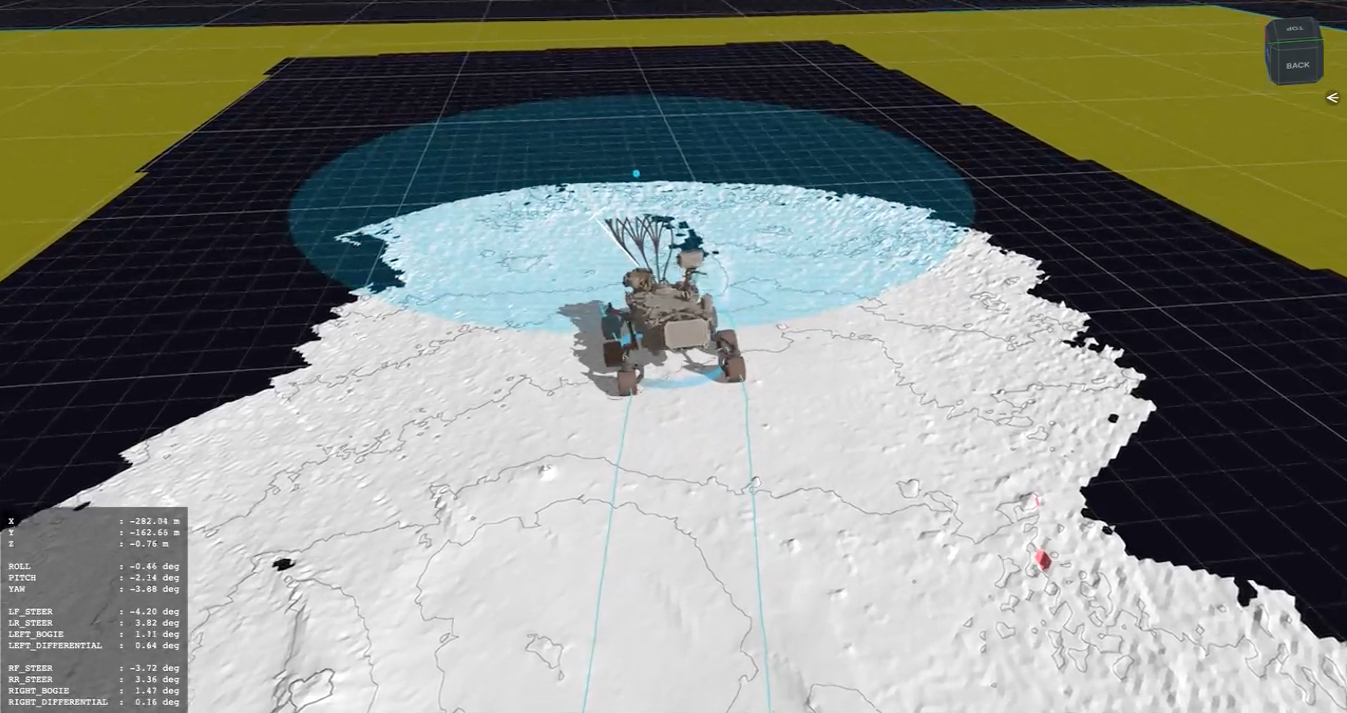

Computer Simulation of Perseverance’s First Autonav Drive

This computer animation shows a replay of telemetry from NASA’s Perseverance Mars rover as it carried out its first drive using AutoNav, it’s auto-navigation feature, which allows it to avoid rocks and other hazards without input from engineers back on Earth. The rover’s progress here has been sped up by 50 times. The entire drive was roughly 102 feet (31 meters) and took 45 minutes.

The terrain is created from height maps, which is how the rover navigates surrounding terrain. The map is created incrementally from stereo imagery taken from the rover’s navigation cameras. Auto-navigation software uses a height map to evaluate possible drive paths for safety. The paths are represented by arcs emanating from the front of the rover. Different-colored arcs denote different results of the hazard evaluation.

Blue arcs represent arcs that failed due to “wheel drop,” where the terrain could allow for a wheel to fall more than a certain height. Pink arcs fail the belly-pan clearance check, where the terrain is at risk of high-centering the rover. Yellow arcs fail by driving onto unknown terrain. Gray arcs are safe. The white arc is the actual path selected by auto-navigation.
A key objective for Perseverance’s mission on Mars is astrobiology, including the search for signs of ancient microbial life. The rover will characterize the planet’s geology and past climate, pave the way for human exploration of the Red Planet, and be the first mission to collect and cache Martian rock and regolith (broken rock and dust).

Subsequent NASA missions, in cooperation with ESA (European Space Agency), would send spacecraft to Mars to collect these sealed samples from the surface and return them to Earth for in-depth analysis.

The Mars 2020 Perseverance mission is part of NASA’s Moon to Mars exploration approach, which includes Artemis missions to the Moon that will help prepare for human exploration of the Red Planet.

JPL, which is managed for NASA by Caltech in Pasadena, California, built and manages operations of the Perseverance rover.

Credit: NASA/JPL-Caltech